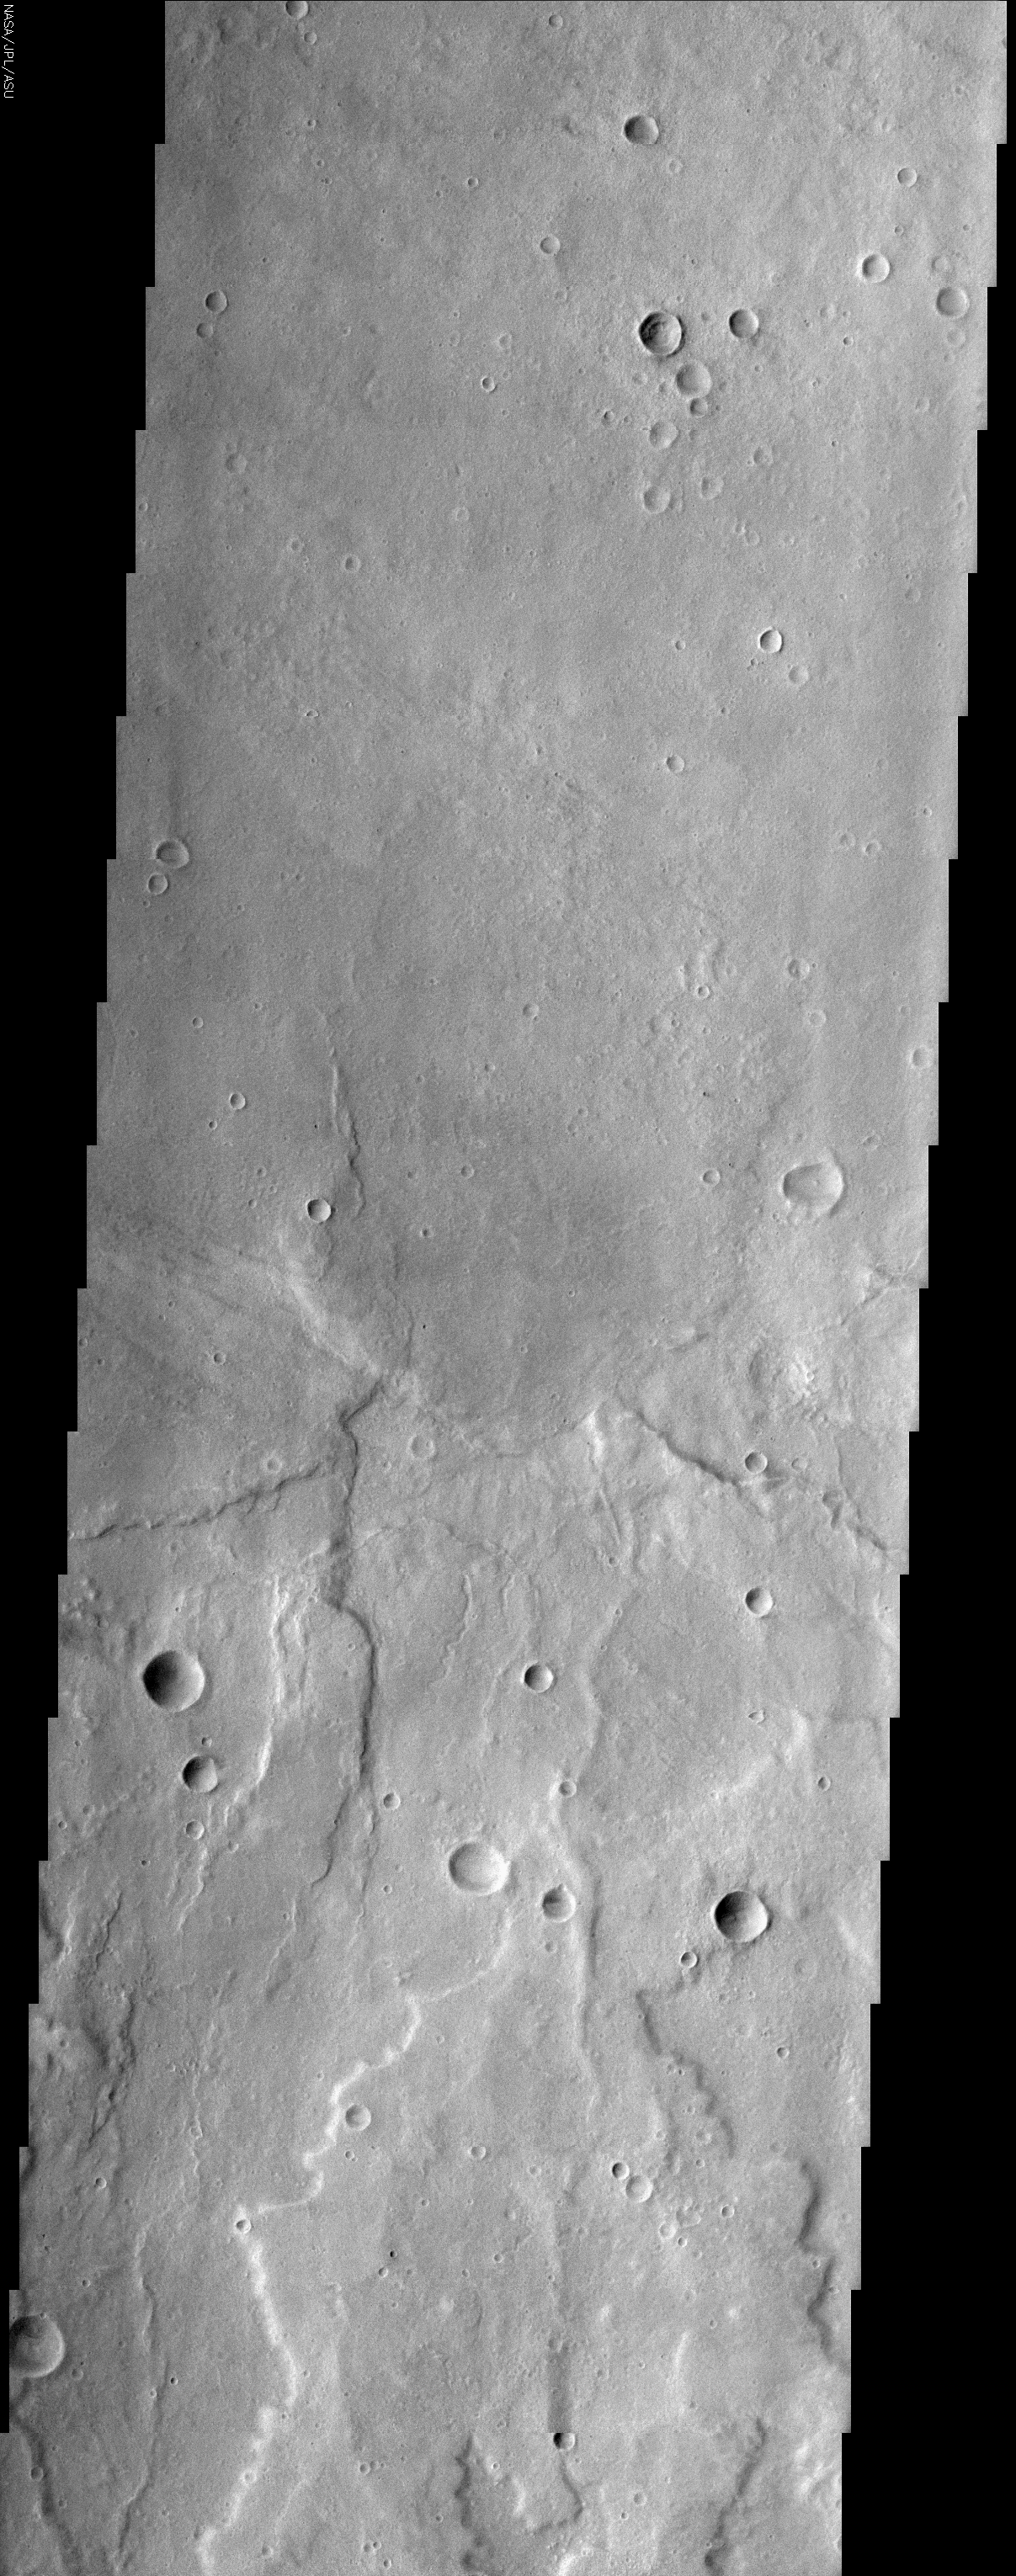

Hadriaca Patera

(Released 17 May 2002)
The Science
Although the largest volcanoes on Mars (and the solar system) are located in the geologically young Tharsis region, there are many other martian volcanoes that display equally interesting features, such as Hadriaca Patera, shown in this image. Hadriaca Patera is located to the northeast of the Hellas Planitia impact basin in the southern hemisphere. Unlike the Tharsis volcanoes, Hadriaca Patera has very low relief, standing only about 1-2 km above the surrounding plains. Many scientists believe that Hadriaca Patera and other patera volcanoes (e.g., Tyrrhena) had significant interaction with subsurface water that produced mostly explosive ash deposits (pyroclastic flows), rather than just lava flows. Nearby sources of water might have included Dao Vallis on the southern flank of the volcano. The upper portion of this image shows relatively smooth terrain located in the central caldera, which has been nearly filled in with late-stage lava flows. The lower half of the image shows lobate flows as well as furrows in the ash deposits that make up the volcano’s southern flank; these erosional furrows may have formed by surface runoff or sapping by groundwater. Just below the center of the image, a few small sinuous troughs are visible, and may be collapsed lava tubes or collapse features related to subsurface water. The number of impact craters on a planetary surface is commonly used as a proxy for the age of the surface — an old surface has had time to accumulate more craters than a young surface. The relatively small number of large craters in the image indicates that the surface in this area is younger than the nearby heavily cratered ancient terrains outside the Hellas basin, but there are more craters on this surface than would be found on the average volcanic surface in Tharsis (there are some very large old craters on the volcano’s flank to the southeast of this image). Paterae in general are older than the Tharsis volcanoes. At the far right edge of the central portion of the image, an ovoid-shaped crater is visible. Such craters are believed to form by extremely low-angle impact events.

The Story
If you look at the context image to the right, you’ll see a large round circle. That’s the ancient mouth of the volcano, not a crater. This volcano is named Hadriaca Patera. Even though Mars is known as the home of the largest volcanoes in the solar system, this mile-high volcano isn’t very tall compared to its cousins in a region of Mars called Tharsis.

As a result, you might think that paterae volcanoes like this one are relatively undistinguished as Martian volcanoes go, but it turns out they are probably much older. The number of craters on the surface in the area tells us so. Older surfaces have had time to accumulate many more craters. Not all craters, however, are almost perfectly round. Look for the egg-shaped crater (far right edge of the central portion of the image). Crater shapes like this one are caused when an impacting body comes in toward the surface at an extremely low angle.

More than being older, paterae volcanoes are really interesting to scientists because they may have interacted with subsurface water. With that “ingredient,” these volcanoes spat out explosive ash deposits instead of just lava flows. Mars may look calm now, but wow! It sure wasn’t in the past.

There are many signs of the volcano’s past activity. In the upper portion of the image, the mouth of the volcano has been filled in with late-stage lava flows. Down below, a layering of flows is further scored with erosional furrows formed either by surface runoff or when groundwater eroded the surface from underneath, causing it to sink. Near the center of the image, collapsed lava tubes (or other collapse features related to subsurface water) texture the surface as well.

Credit: NASA/JPL/Arizona State University